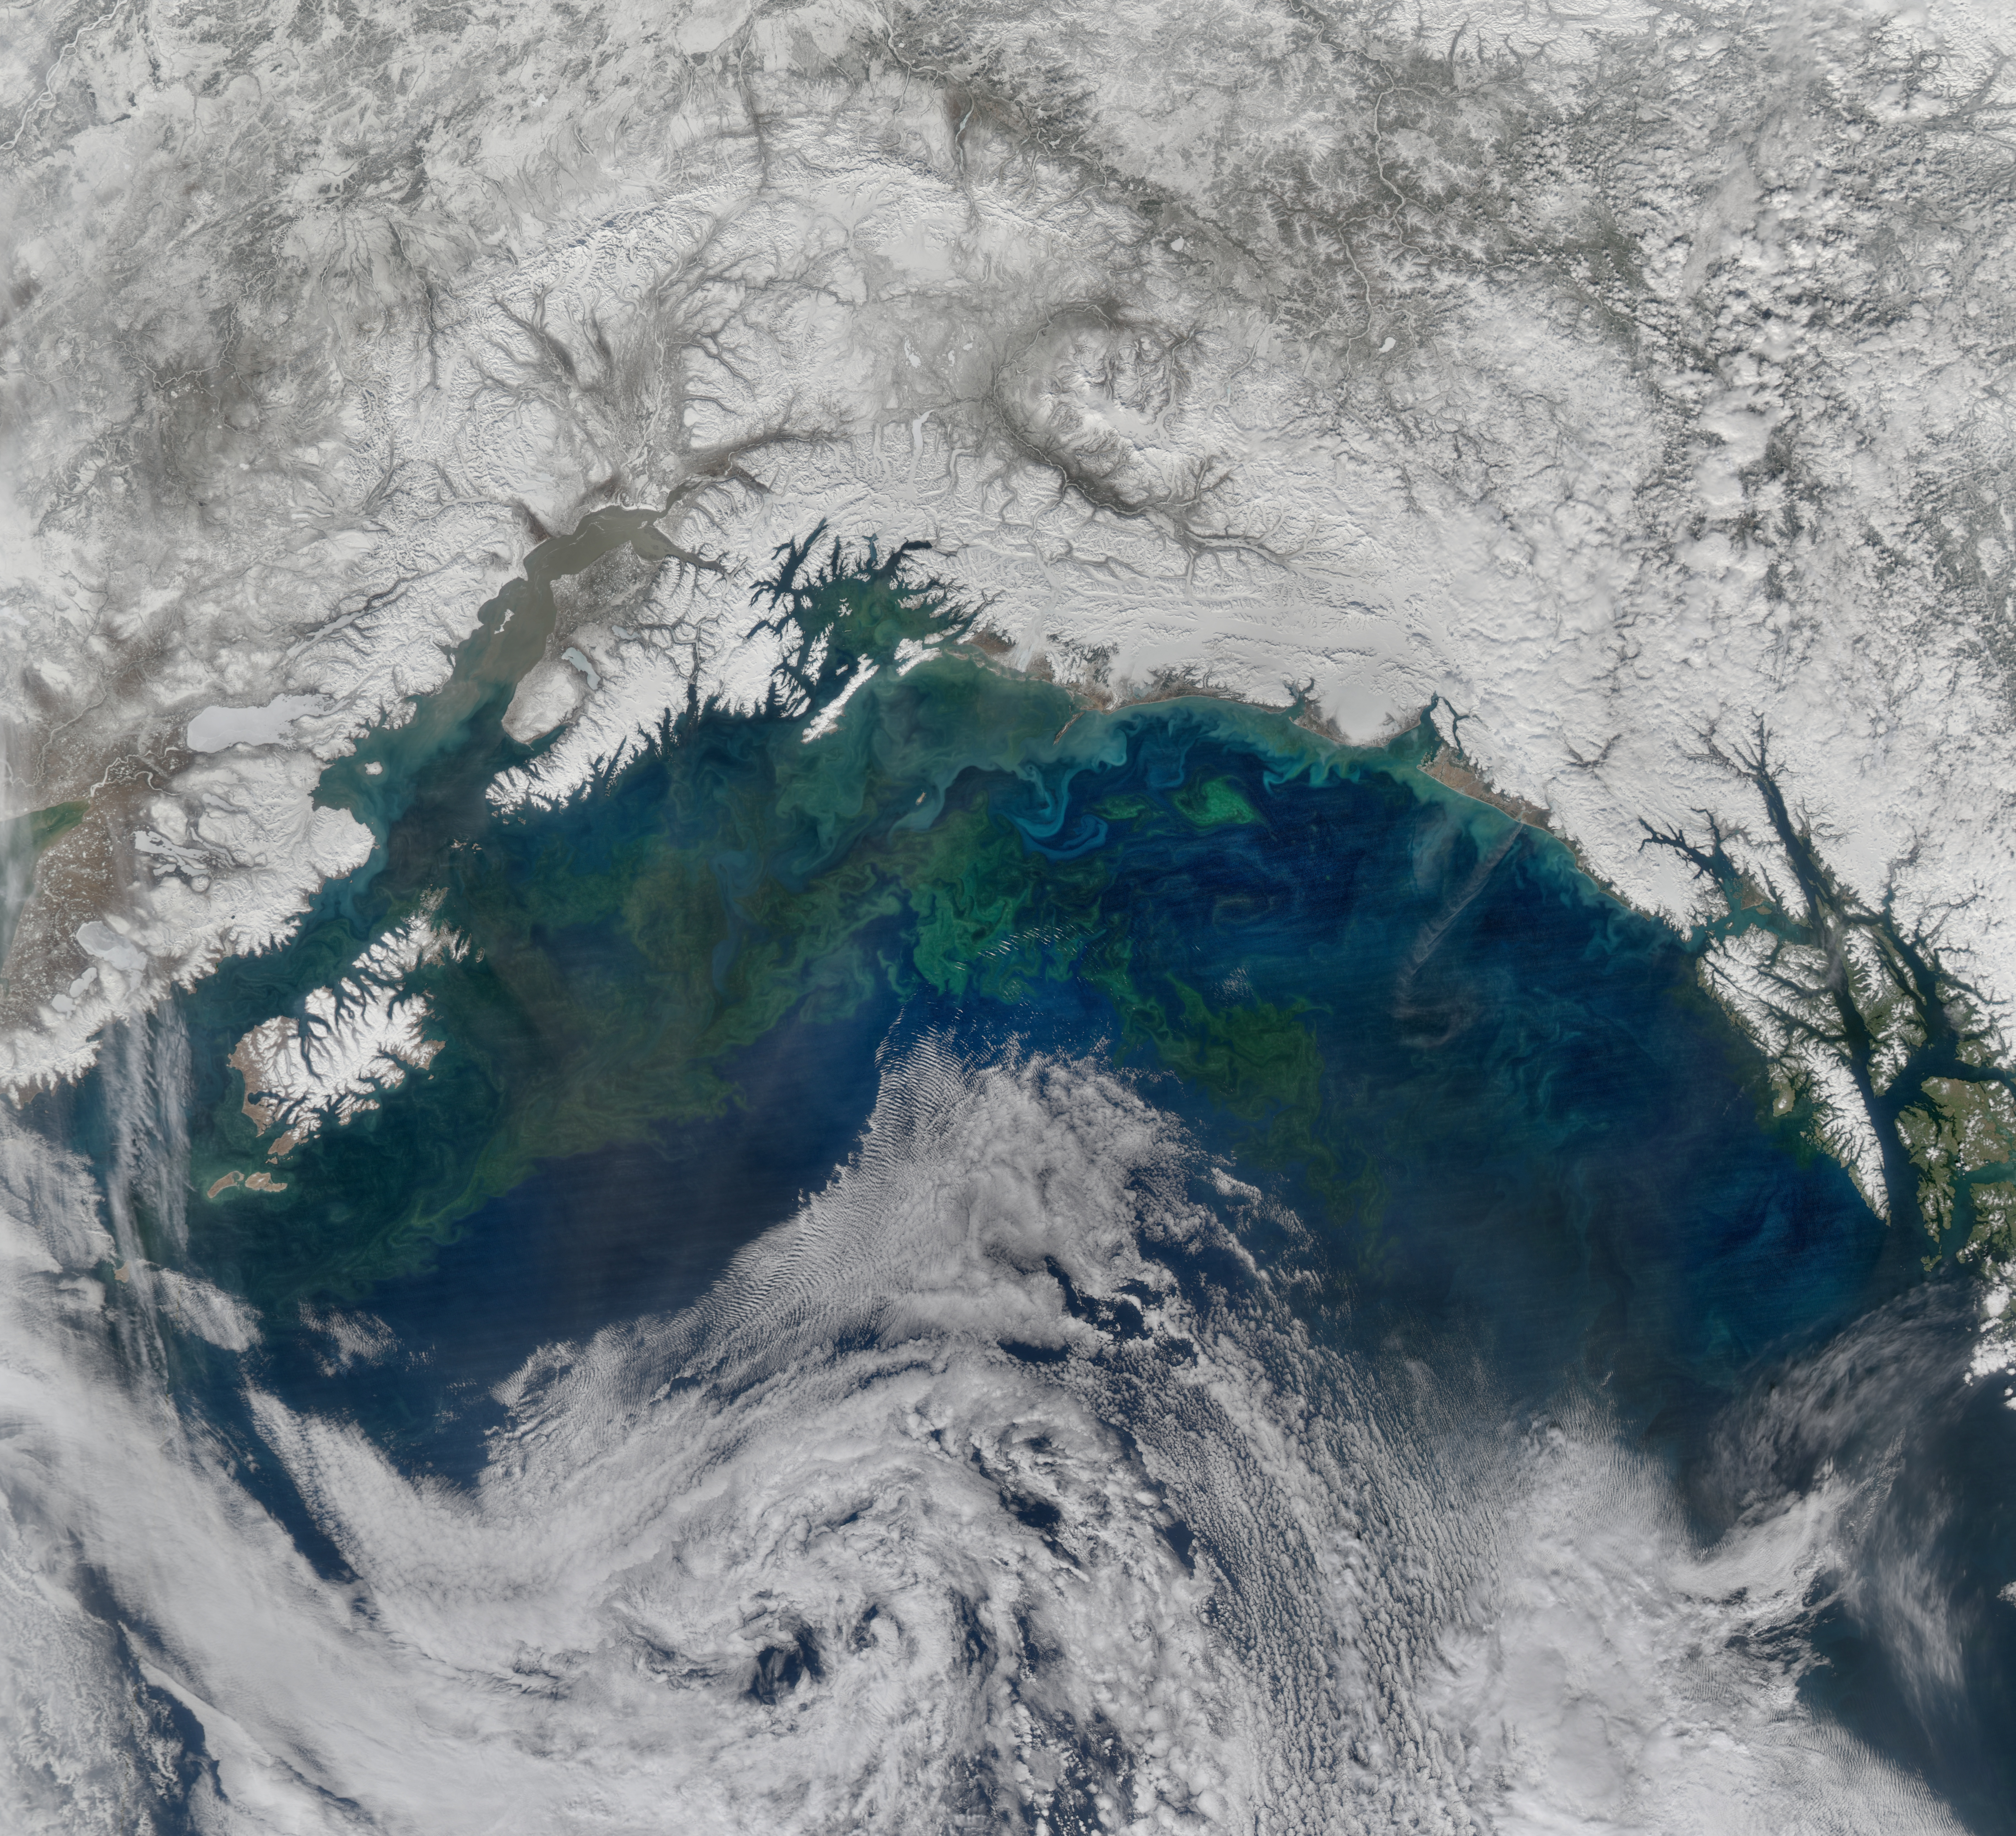

Gulf of Alaska

The spring bloom in the Gulf of Alaska was well underway on April 12, 2017, when the Aqua/MODIS and Suomi-NPP/VIIRS data from which the above image was created were collected.

Credit: NASA/Goddard/NPP